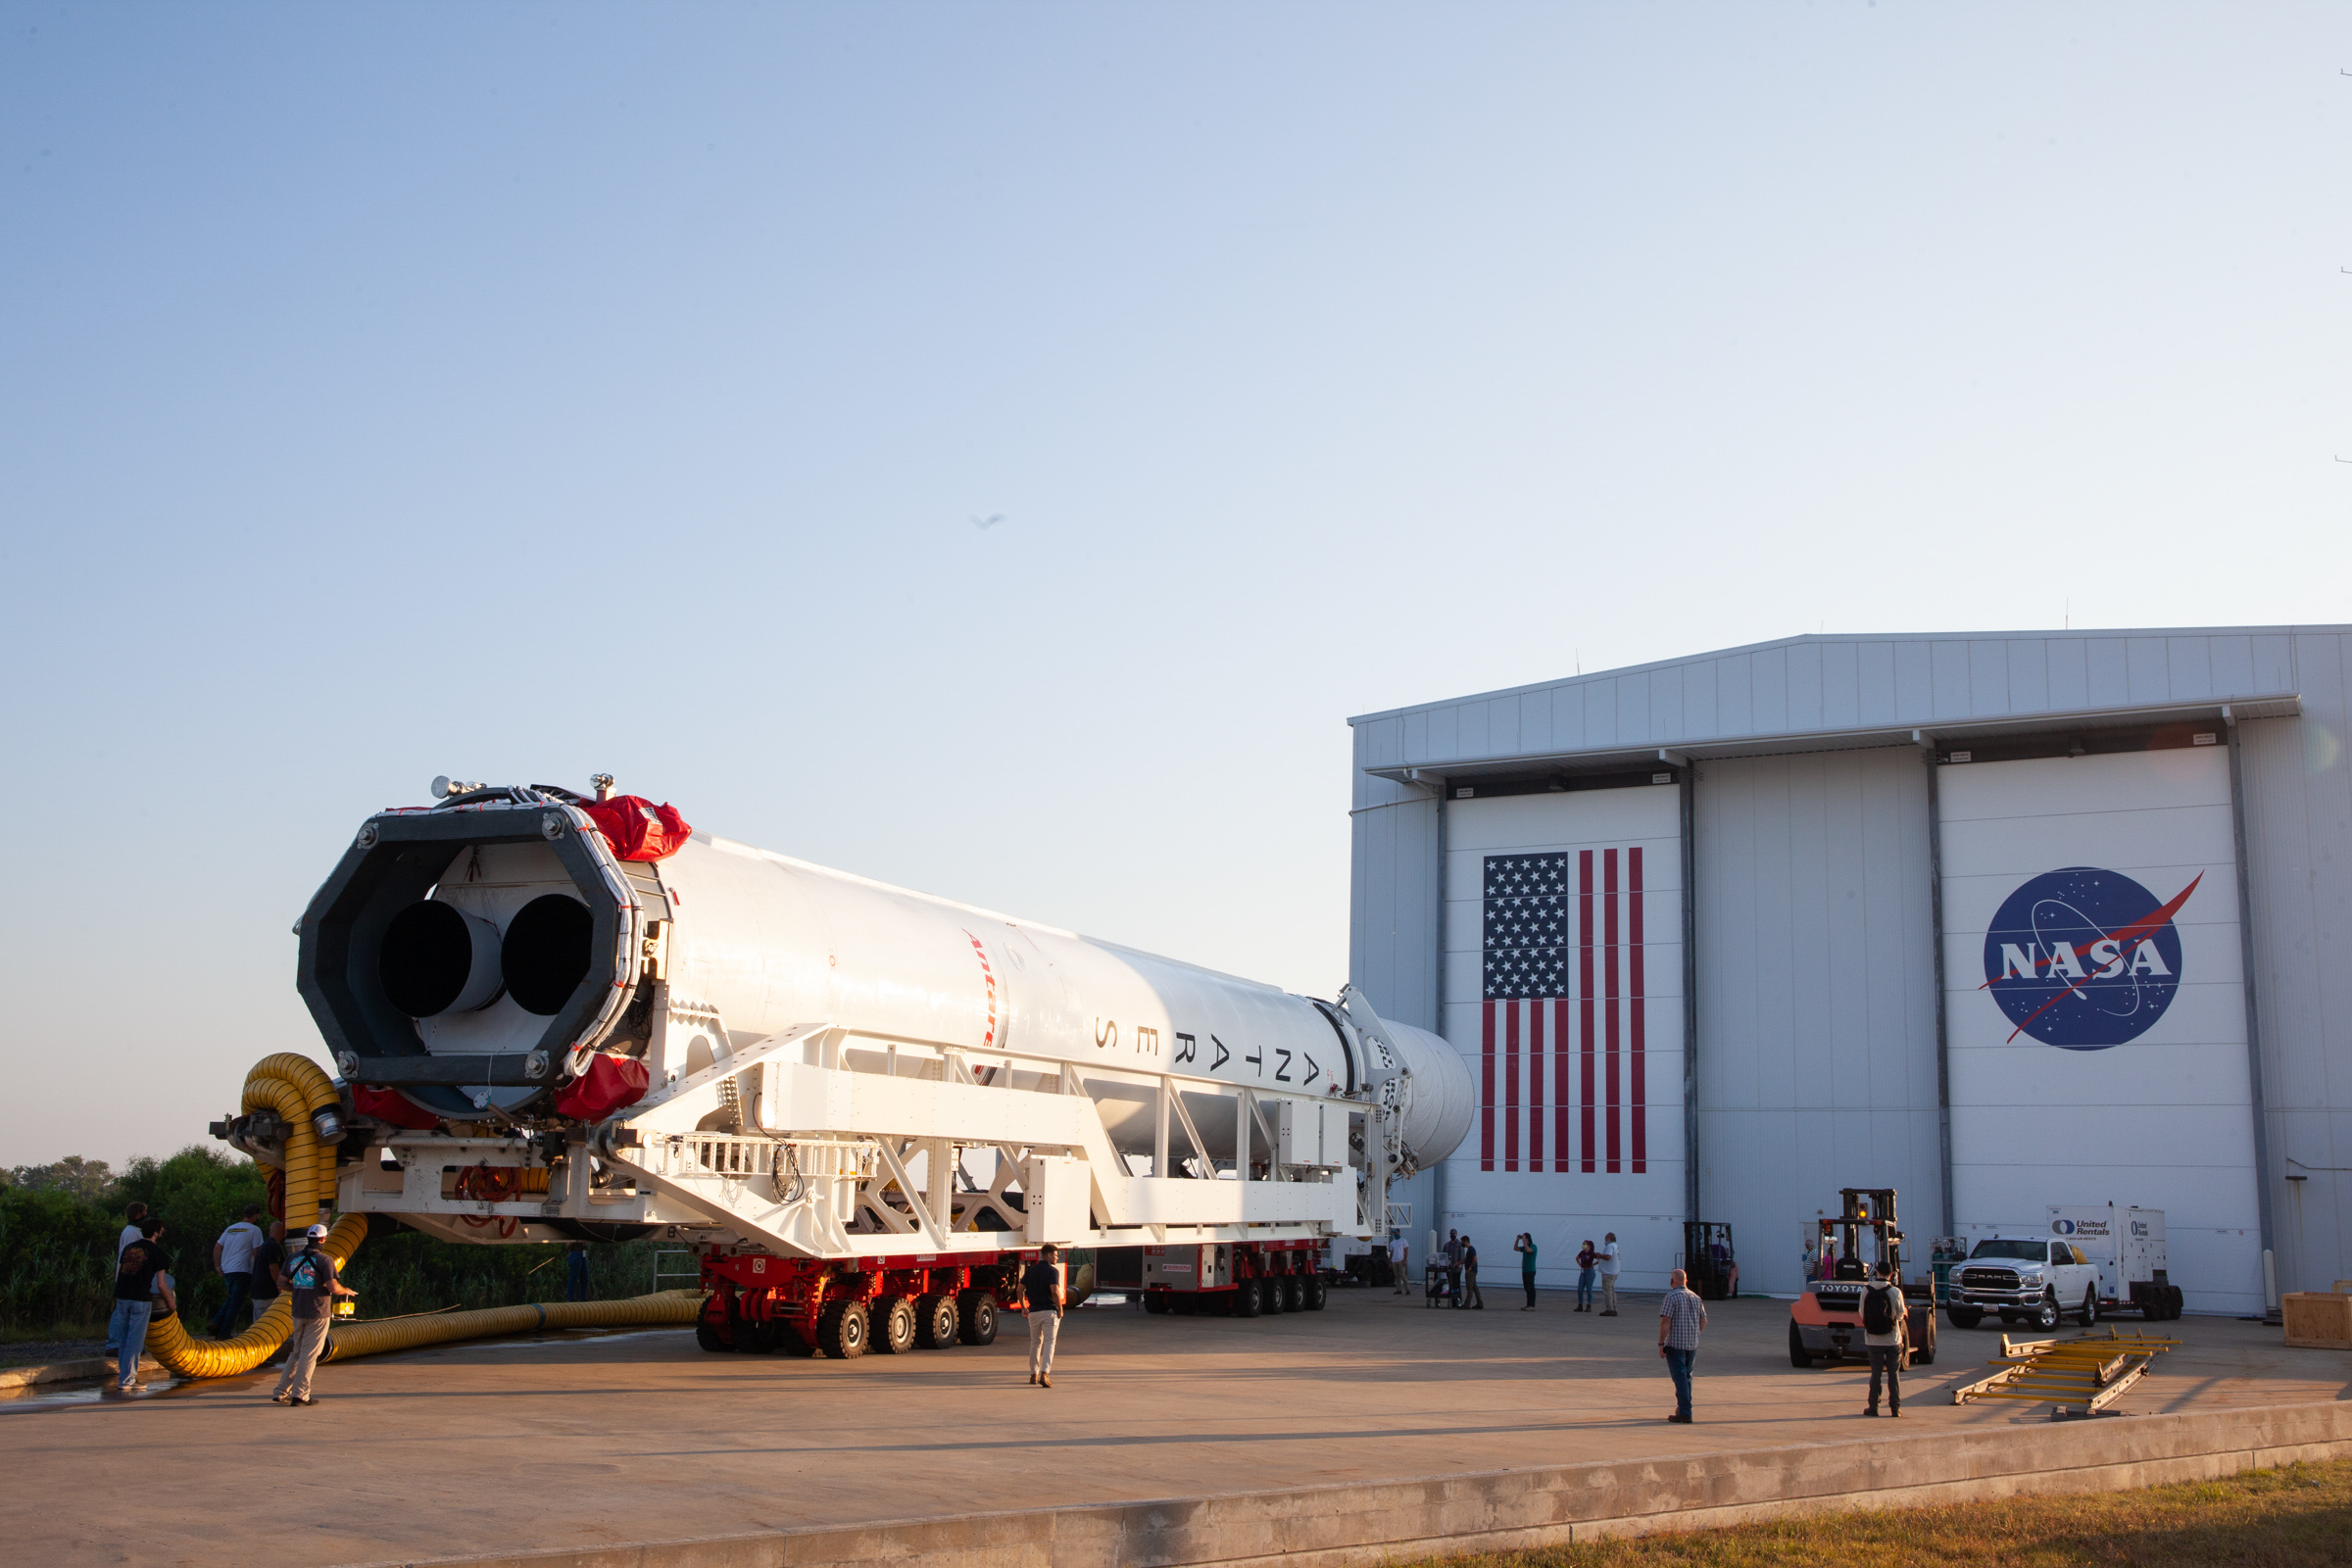

A Northrop Grumman Antares rocket carrying a Cygnus resupply spacecraft is seen as it is rolled out of the Horizontal Integration Facility on its way to the Mid-Atlantic Regional Spaceport’s Pad-0A, Friday, Aug. 6, 2021, at NASA's Wallops Flight Facility in Virginia. Northrop Grumman’s 14th contracted cargo resupply mission with NASA to the International Space Station will deliver about 8,200 pounds of science and research, crew supplies and vehicle hardware to the orbital laboratory and its crew. Northrop Grumman named the NG CRS-16 Cygnus spacecraft after NASA astronaut Ellison Onizuka, in honor of his prominence as the first Asian American astronaut. Onizuka was hired in 1978 in the first class of diverse astronauts, and his first spaceflight was aboard space shuttle Discovery in January 1985 for STS-51-C. He lost his life aboard the space shuttle Challenger in 1986. The launch is scheduled for 5:56 p.m. EDT, Aug. 10, 2021.

Credit: NASA/Brian Bonsteel